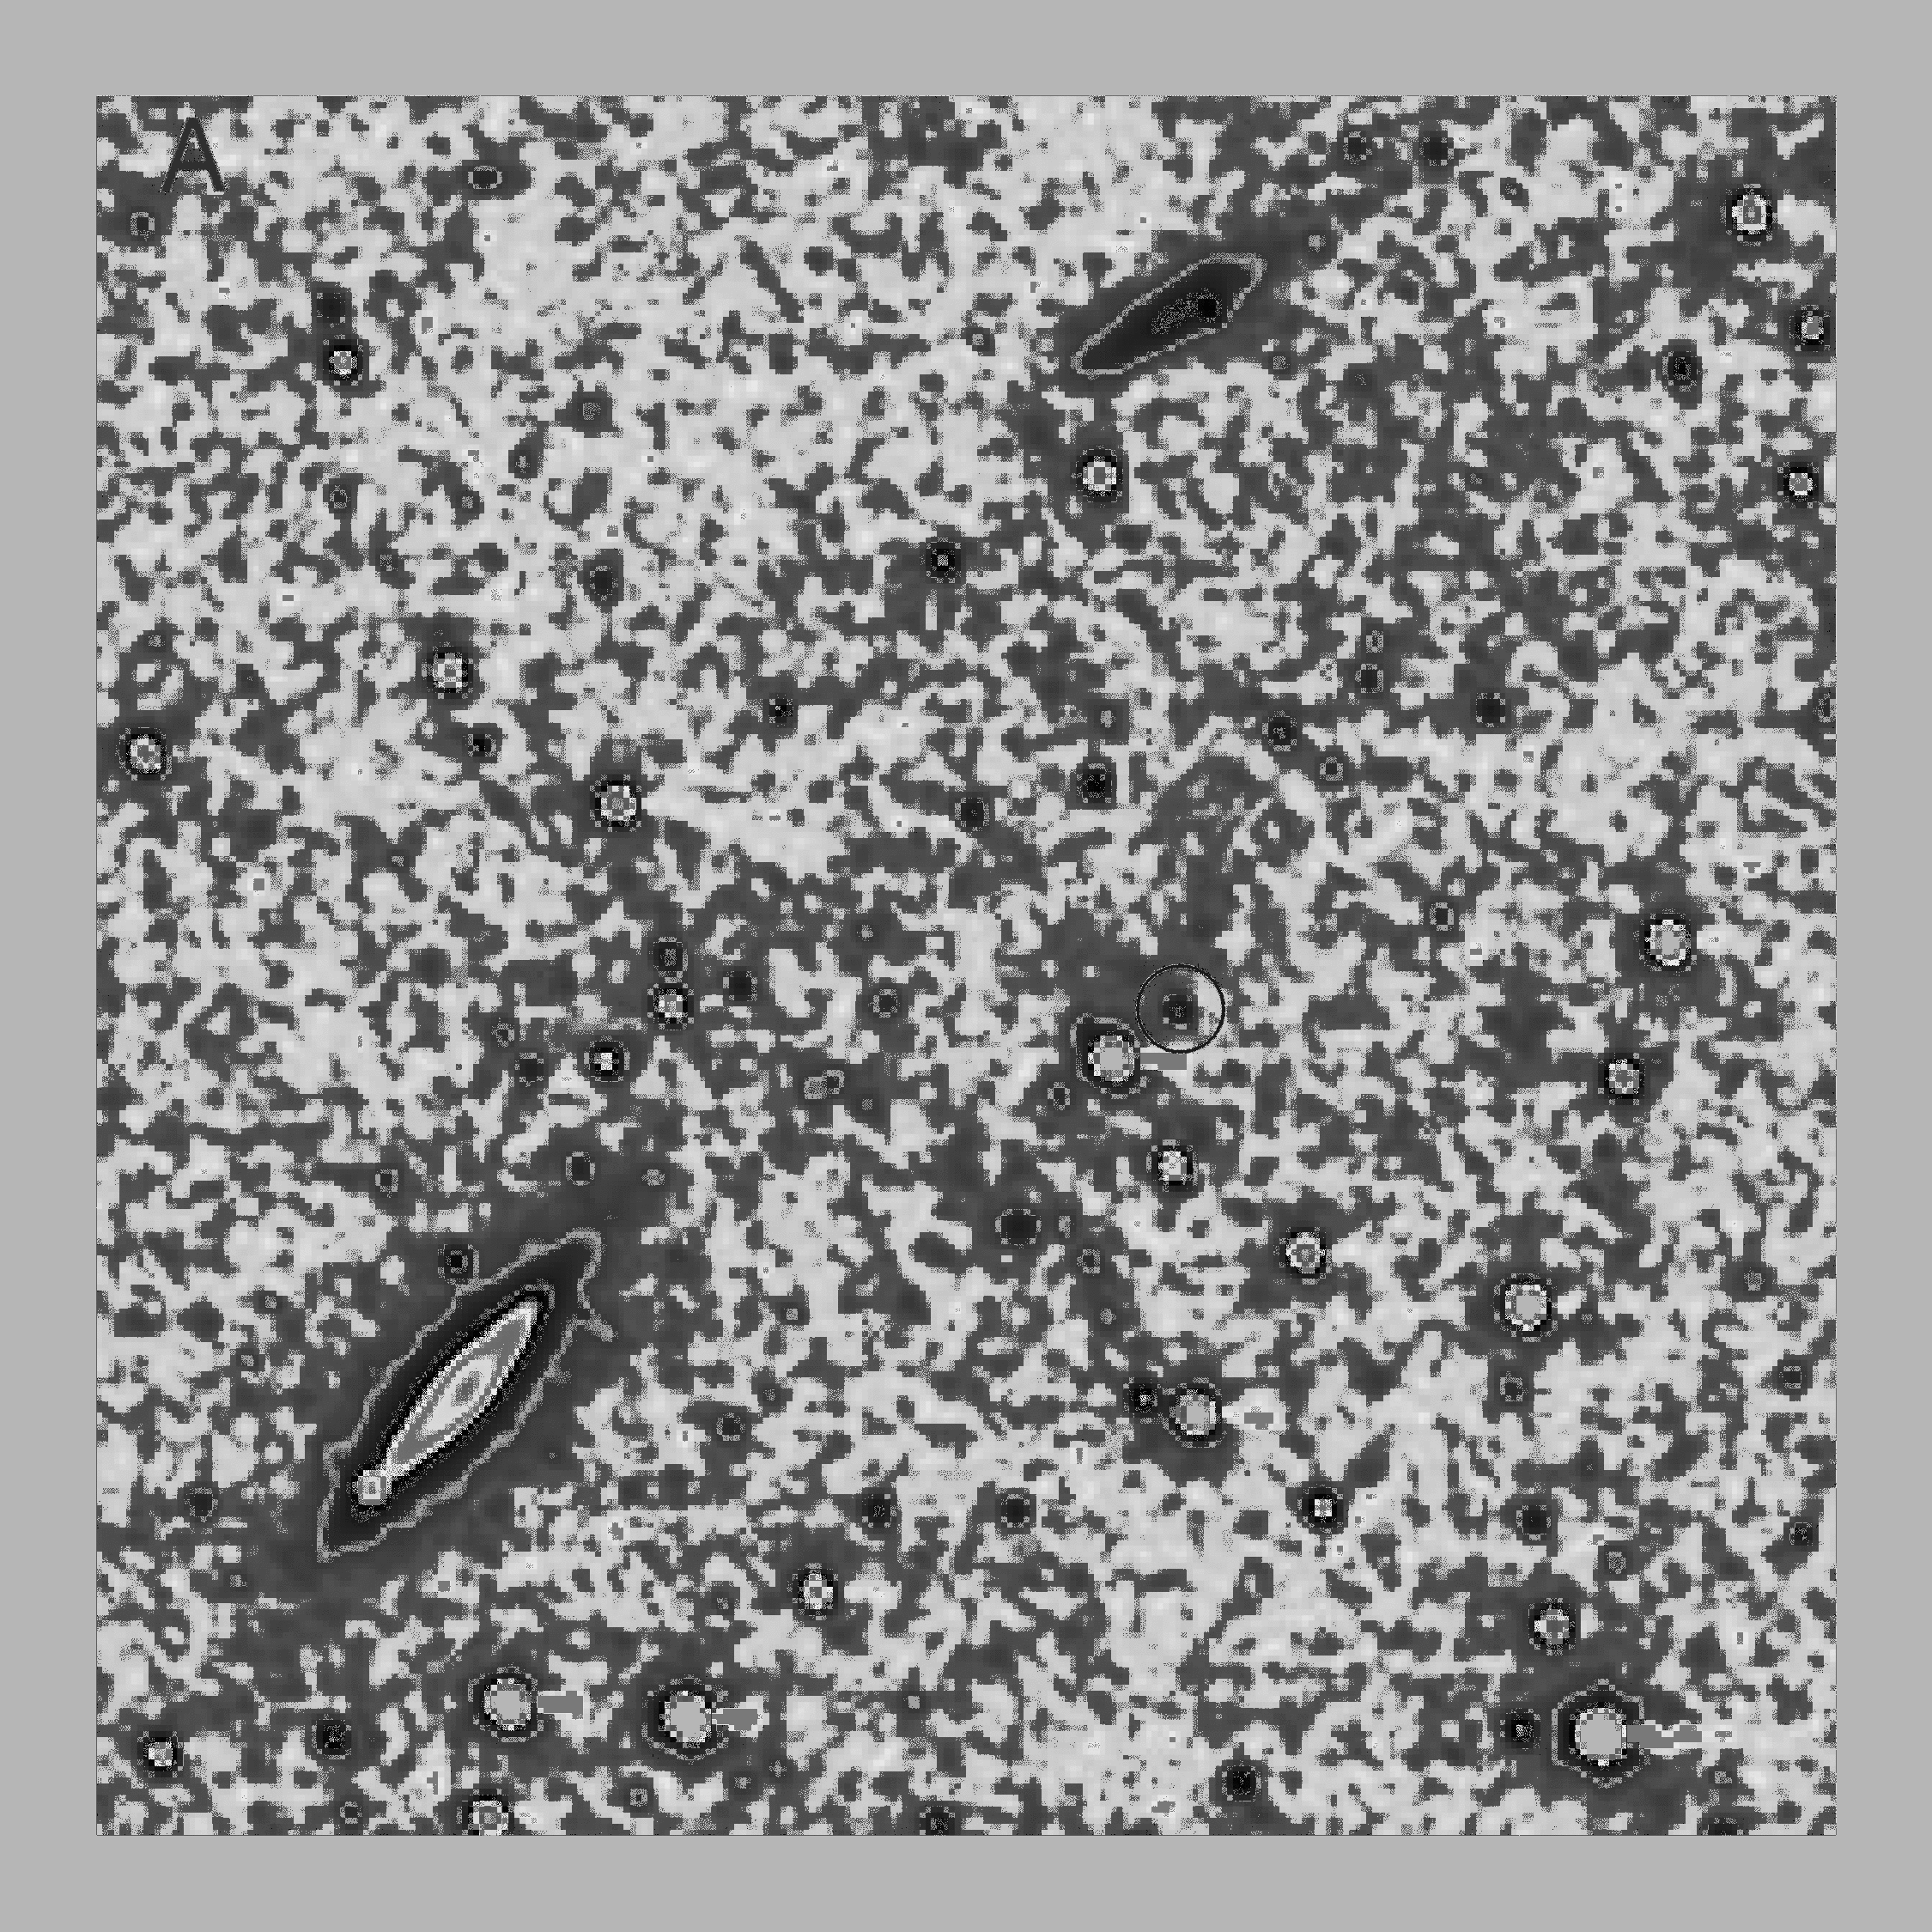

New Horizons Spies a Kuiper Belt

In July 2016, NASA’s New Horizons spacecraft observed the Kuiper Belt Object Quaoar (“Kwa-war”), which — at 690 miles or 1,100 kilometers in diameter — is roughly half the size of Pluto. This animated sequence shows composite images taken by New Horizons’ Long Range Reconnaissance Imager (LORRI) at four different times over July 13-14: “A” on July 13 at 02:00 Universal Time; “B” on July 13 at 04:08 UT; “C” on July 14 at 00:06 UT; and “D” on July 14 at 02:18 UT. Each composite includes 24 individual LORRI images, providing a total exposure time of 239 seconds and making the faint object easier to see.

New Horizons’ location in the Kuiper Belt gives the spacecraft a uniquely oblique view of the small planets like Quaoar orbiting so far from the sun. When these images were taken, Quaoar was approximately 4 billion miles (6.4 billion kilometers) from the sun and 1.3 billion miles (2.1 billion kilometers) from New Horizons. With the oblique view available from New Horizons, LORRI sees only a portion of Quaoar’s illuminated surface, which is very different from the nearly fully illuminated view of the KBO from Earth. Comparing Quaoar from the two very different perspectives gives mission scientists a valuable opportunity to study the light-scattering properties of Quaoar’s surface.

In addition to many background stars, two far away galaxies — IC 1048 and UGC 09485, each about 370 billion times farther from New Horizons than Quaoar — are also visible in these images. Unlike the galaxies and stars, Quaoar appears to move across the background scene due to its much closer distance. Other objects which appear to move in these images are camera artifacts.

The Johns Hopkins University Applied Physics Laboratory in Laurel, Maryland, designed, built, and operates the New Horizons spacecraft, and manages the mission for NASA’s Science Mission Directorate. The Southwest Research Institute, based in San Antonio, leads the science team, payload operations and encounter science planning. New Horizons is part of the New Frontiers Program managed by NASA’s Marshall Space Flight Center in Huntsville, Alabama.

Credit: NASA/Johns Hopkins University Applied Physics Laboratory/Southwest Research Institute